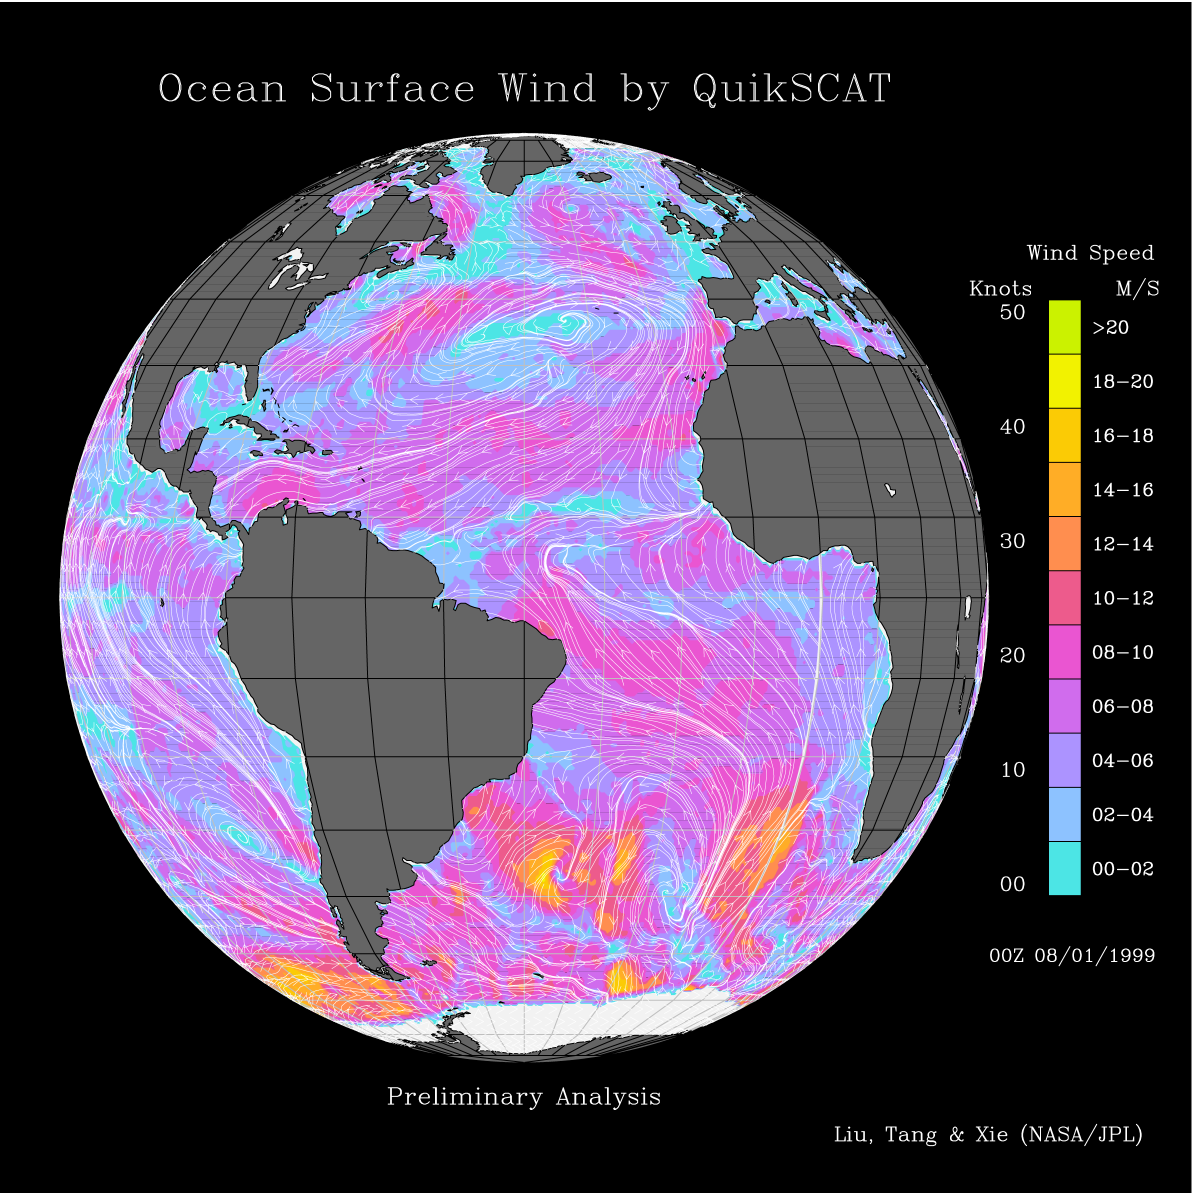

Atlantic Ocean Surface Winds from QuikScat

This image shows wind speeds and direction in the Atlantic Ocean on August 1, 1999, gathered by the Seawinds radar instrument flying onboard the QuikScat satellite.

This image was released in conjunction with PIA01346. Please refer to that image for more details about the Pacific region.

The intense surface winds of Typhoon Olga, represented by yellow spirals, can be seen moving around South Korea in the China Sea.QuikScat tracks its birth as a tropical depression in the Philippines and its northward journey in the western Pacific to its landfall in Korea. The eastern North Pacific is dominated by a persistent high-pressure system, whose anticyclonic (clockwise) flow creates strong winds blowing parallel to the coast of Canada and the United States. Three groups of very intense winter storm scan be seen around Antarctica, which are associated with the season of maximum sea ice in that region of the world.

Credit: NASA/JPL